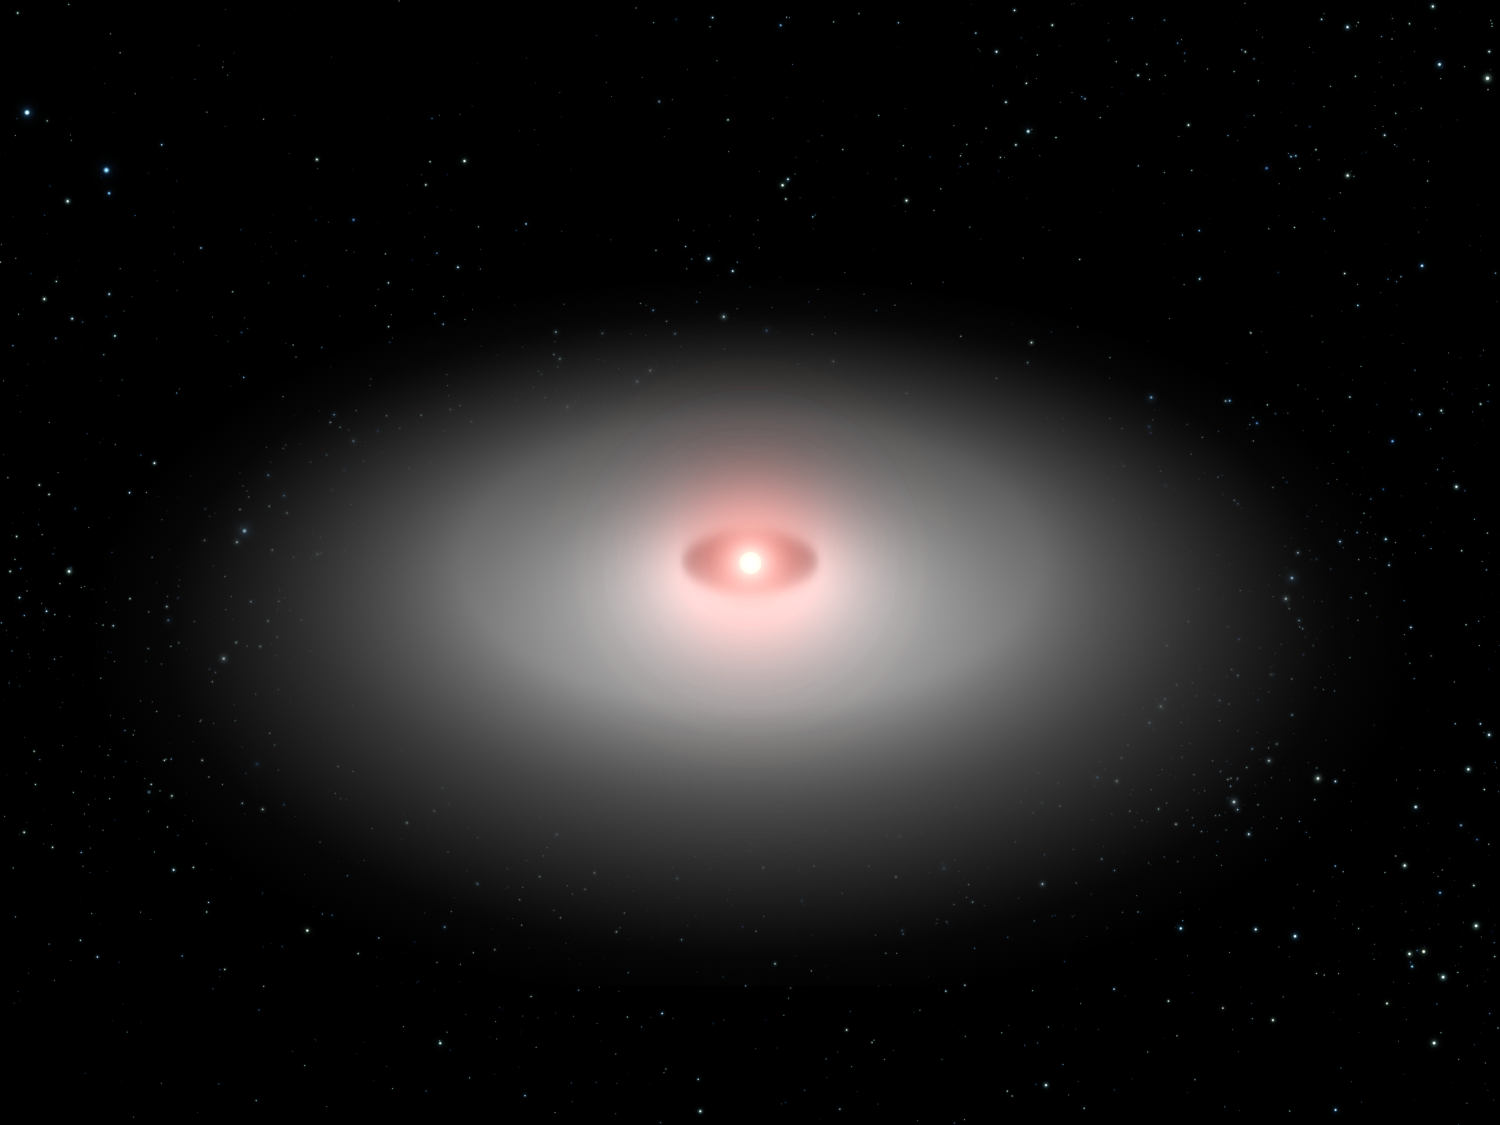

Model of AU Microscopii Disk

This is a so-called scatter model based on the Hubble Space Telescope image of the planetary debris encircling the star AU Microscopii. Though the real disk is tilted nearly edge-on to Earth, this oblique view is from 30 degrees above the disk plane. This model clearly shows a central hole that may have been swept out by an unseen planet. Holes in the centers of young dusty disks are common among stars and are compelling circumstantial evidence for planets.

Credit: NASA/ESA/J. Krist (STScI and JPL) & G. Bacon (STScI)